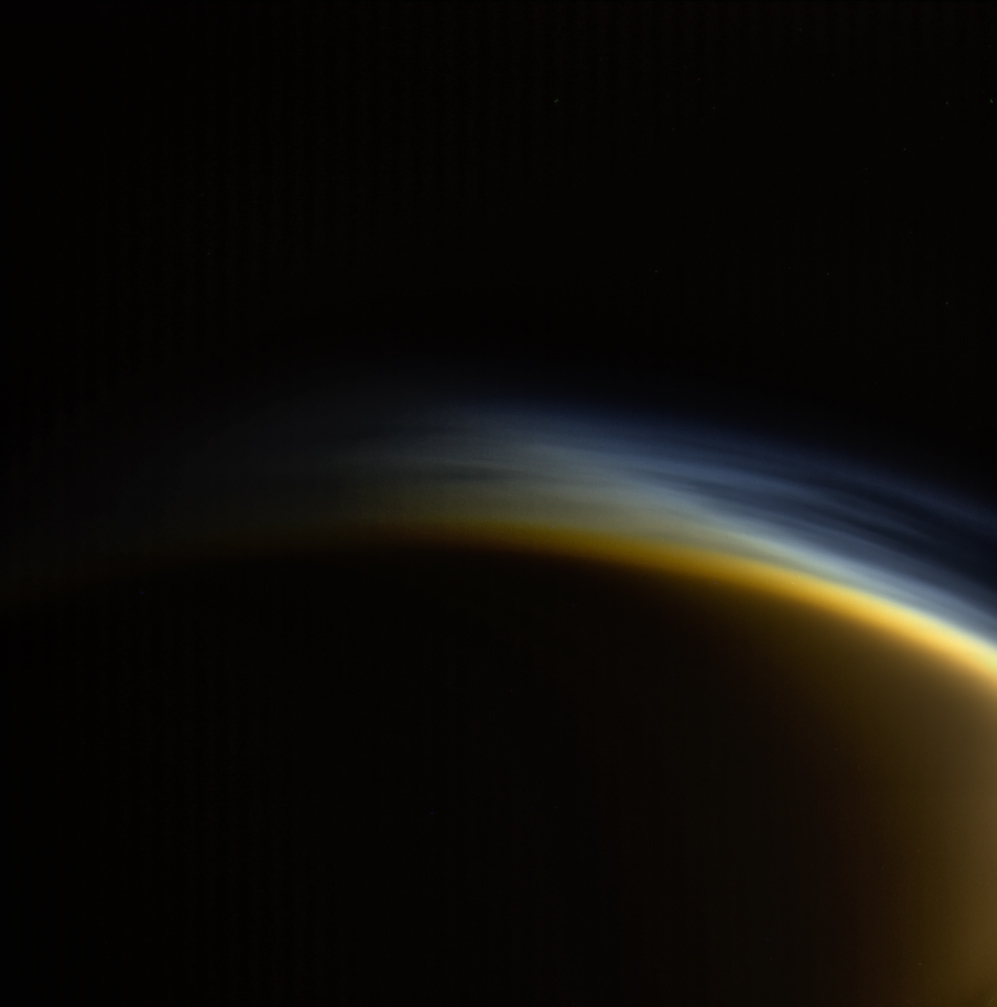

Twilight Haze

In this view, individual layers of haze can be distinguished in the upper atmosphere of Titan, Saturn’s largest moon. Titan’s atmosphere features a rich and complex chemistry originating from methane and nitrogen and evolving into complex molecules, eventually forming the smog that surrounds the moon.

This natural color image was taken in visible light with the Cassini spacecraft wide-angle camera on March 31, 2005, at a distance of approximately 20,556 miles (33,083 kilometers) from Titan. The view looks toward the north polar region on the moon’s night side. Part of Titan’s sunlit crescent is visible at right.

The Cassini spacecraft ended its mission on Sept. 15, 2017.

The Cassini mission is a cooperative project of NASA, ESA (the European Space Agency) and the Italian Space Agency. The Jet Propulsion Laboratory, a division of Caltech in Pasadena, manages the mission for NASA’s Science Mission Directorate, Washington. The Cassini orbiter and its two onboard cameras were designed, developed and assembled at JPL. The imaging operations center is based at the Space Science Institute in Boulder, Colorado.

Credit: NASA/JPL-Caltech/Space Science Institute